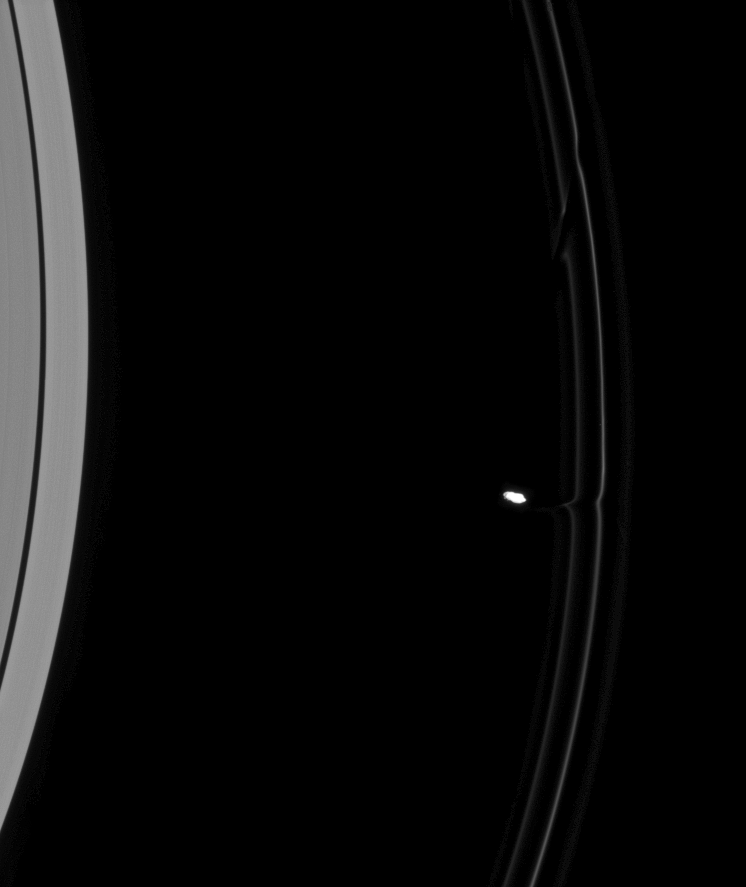

Opening a Channel

As Prometheus pulls away from an encounter with Saturn’s F ring, its immediate effects on the ring material are clear. The moon has pulled toward it a faint streamer of material from the inner, flanking ringlet and even created a modest bulge in the ring’s bright core.

Above the moon in this image is the feature created during the previous passage of Prometheus (86 kilometers, or 53 miles across). The older streamer feature has sheared diagonally over the course of an orbit, becoming a dark channel. This too is the fate of the newly created streamer.

This view looks toward the sunlit side of the rings from about 14 degrees below the ringplane. The image was taken in visible light with the Cassini spacecraft narrow-angle camera on Aug. 6, 2008. The view was obtained at a distance of approximately 1 million kilometers (635,000 miles) from Prometheus and at a Sun-Prometheus-spacecraft, or phase, angle of 32 degrees. Image scale is 6 kilometers (4 miles) per pixel.

The Cassini-Huygens mission is a cooperative project of NASA, the European Space Agency and the Italian Space Agency. The Jet Propulsion Laboratory, a division of the California Institute of Technology in Pasadena, manages the mission for NASA’s Science Mission Directorate, Washington, D.C. The Cassini orbiter and its two onboard cameras were designed, developed and assembled at JPL. The imaging operations center is based at the Space Science Institute in Boulder, Colo.

Credit: NASA/JPL/Space Science Institute